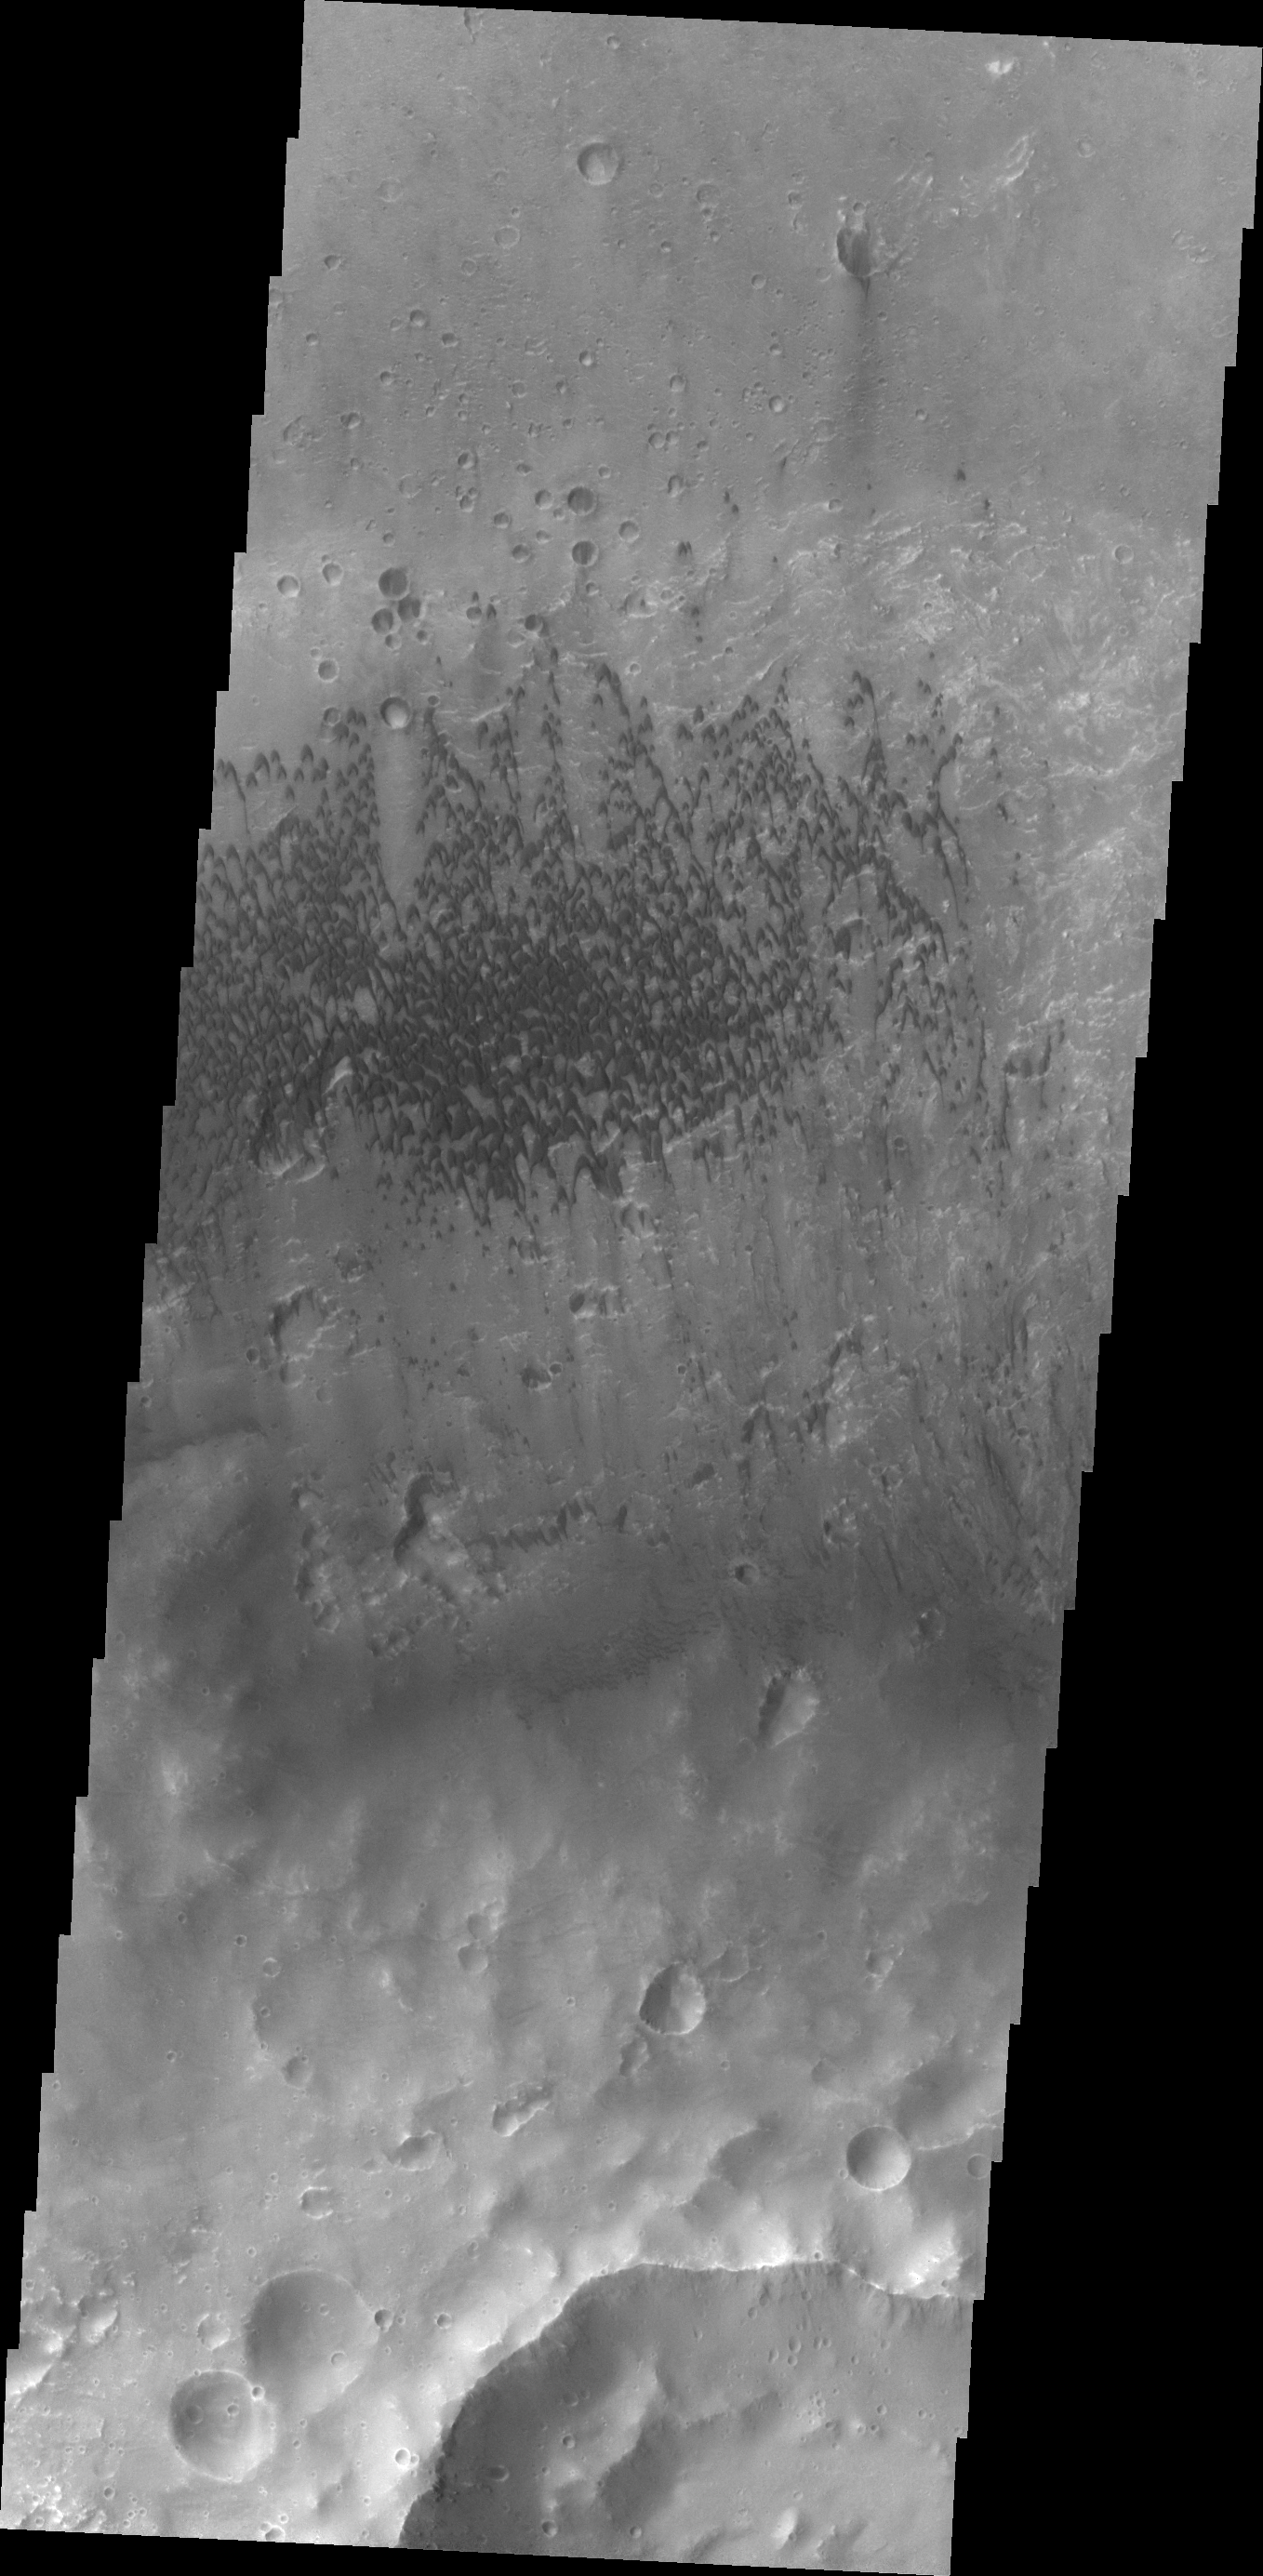

McLaughlin Crater Dunes

These sand dunes are located on the floor of McLaughlin Crater.

Credit: NASA/JPL/ASU